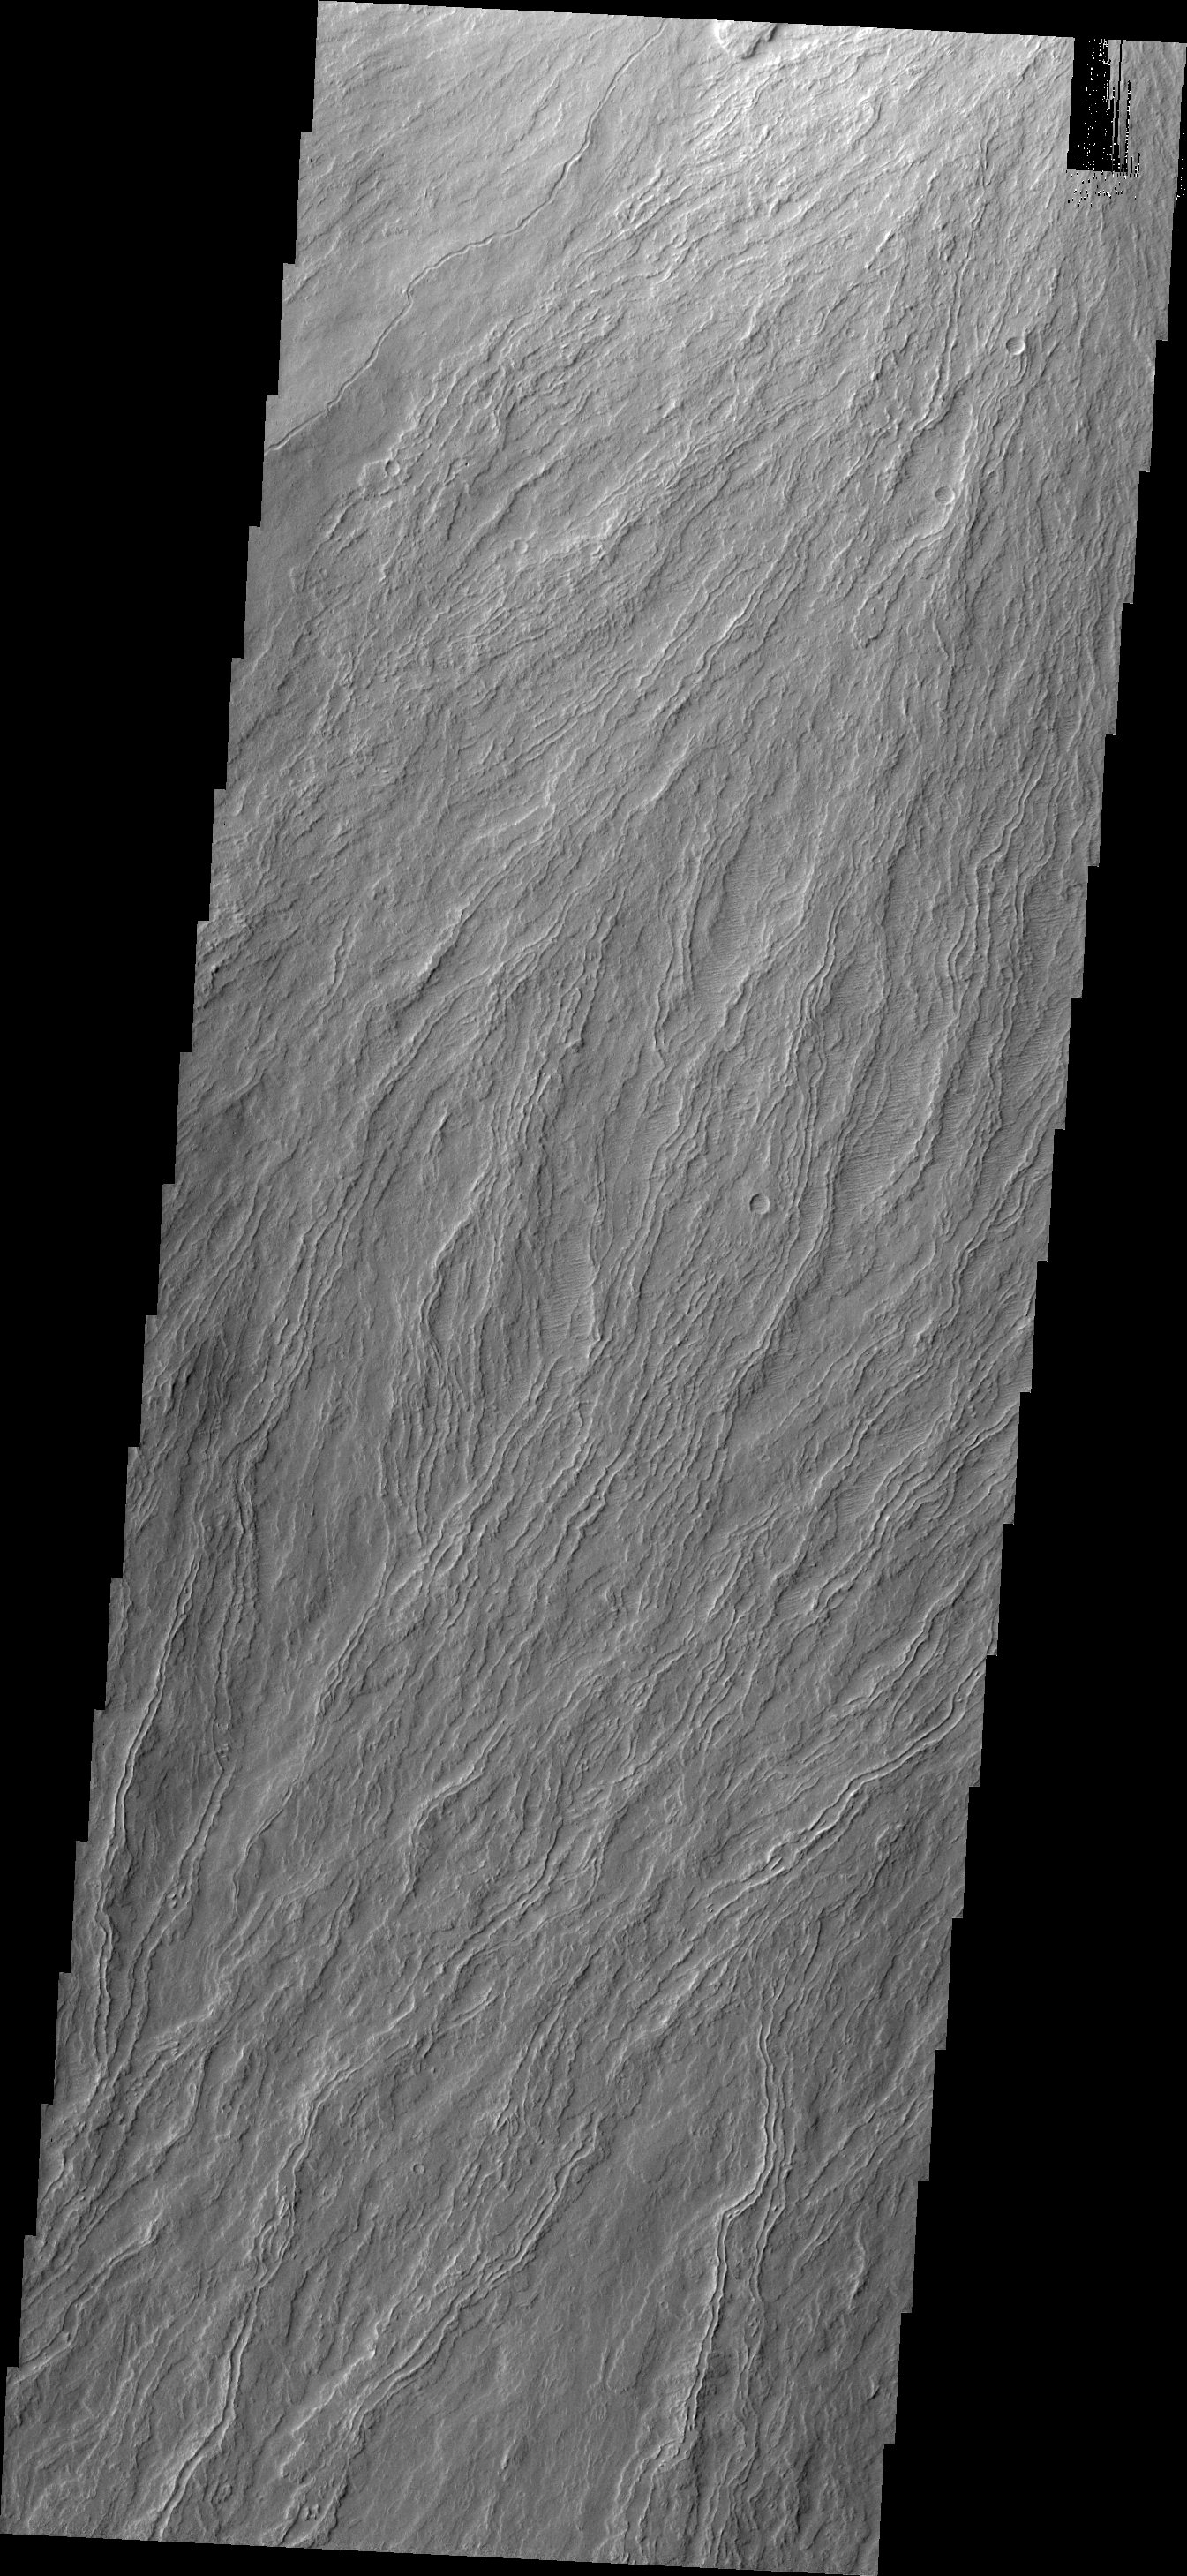

Olympus Mons

The narrow volcanic flows in this VIS image are located on Olympus Mons.

Credit: NASA/JPL/ASU